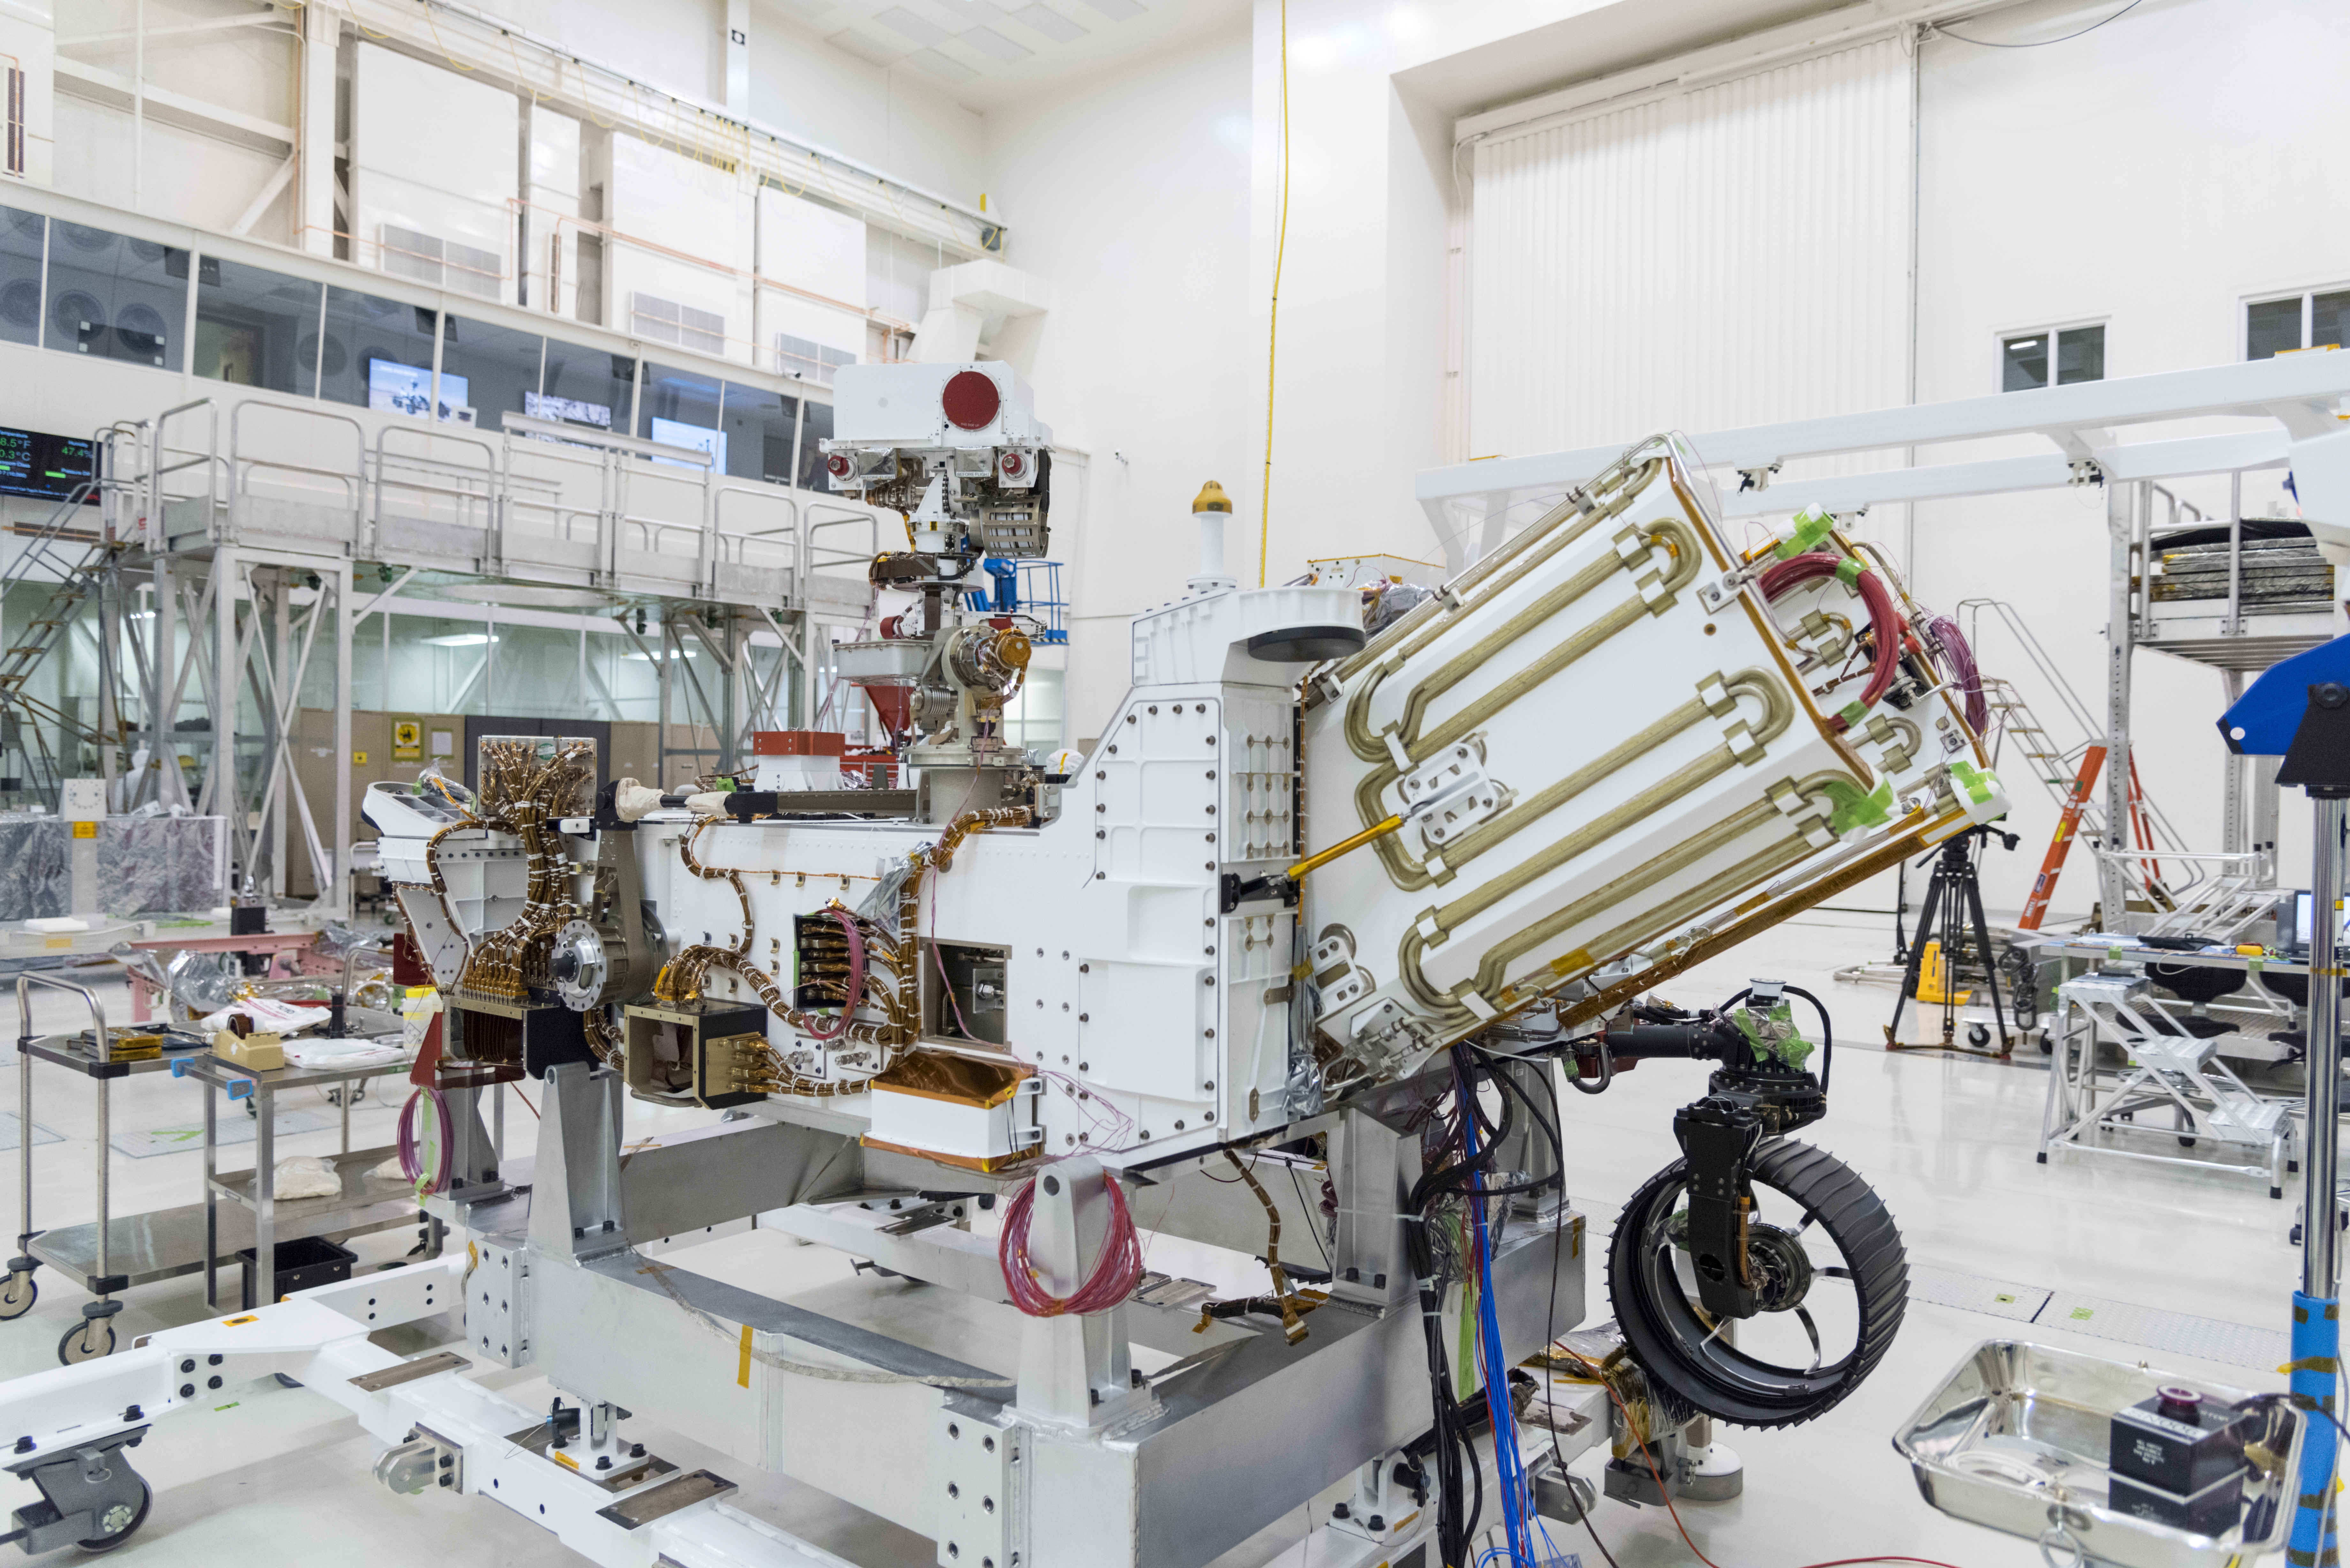

Power for Mars 2020

The electricity needed to operate NASA’s Mars 2020 rover is provided by a power system called a Multi-Mission Radioisotope Thermoelectric Generator, or MMRTG. The MMRTG will be inserted into the aft end of the rover between the panels with gold tubing visible at the rear, which are called heat exchangers.

Essentially a nuclear battery, an MMRTG uses the heat from the natural radioactive decay of plutonium-238 to generate about 110 watts of electricity at the start of a mission. Besides generating useful electrical power, the MMRTG produces heat. Some of this heat can be used to maintain the rover’s systems at the proper operating temperatures in the frigid cold of space and on the surface of Mars. Some of it is rejected into space via the rover’s Heat Rejection System.

The gold-colored tubing on the heat exchangers form part of the cooling loops of that system. The tubes carry a fluid coolant called Trichlorofluoromethane (CFC-11) that helps dissipate the excess heat. The same tubes are used to pipe some of the heat back into the belly of the rover.

MMRTGs are provided to NASA for civil space applications by the U.S. Department of Energy (DOE). The radioisotope fuel is inserted into the MMRTG at the DOE’s Idaho National Laboratory before the MMRTG is shipped to the launch site. Electrically heated versions of the MMRTG are used at JPL to verify and practice integration of the power system with the rover.

JPL is building and will manage operations of the Mars 2020 rover for the NASA Science Mission Directorate at the agency’s headquarters in Washington.

Credit: NASA/JPL-Caltech